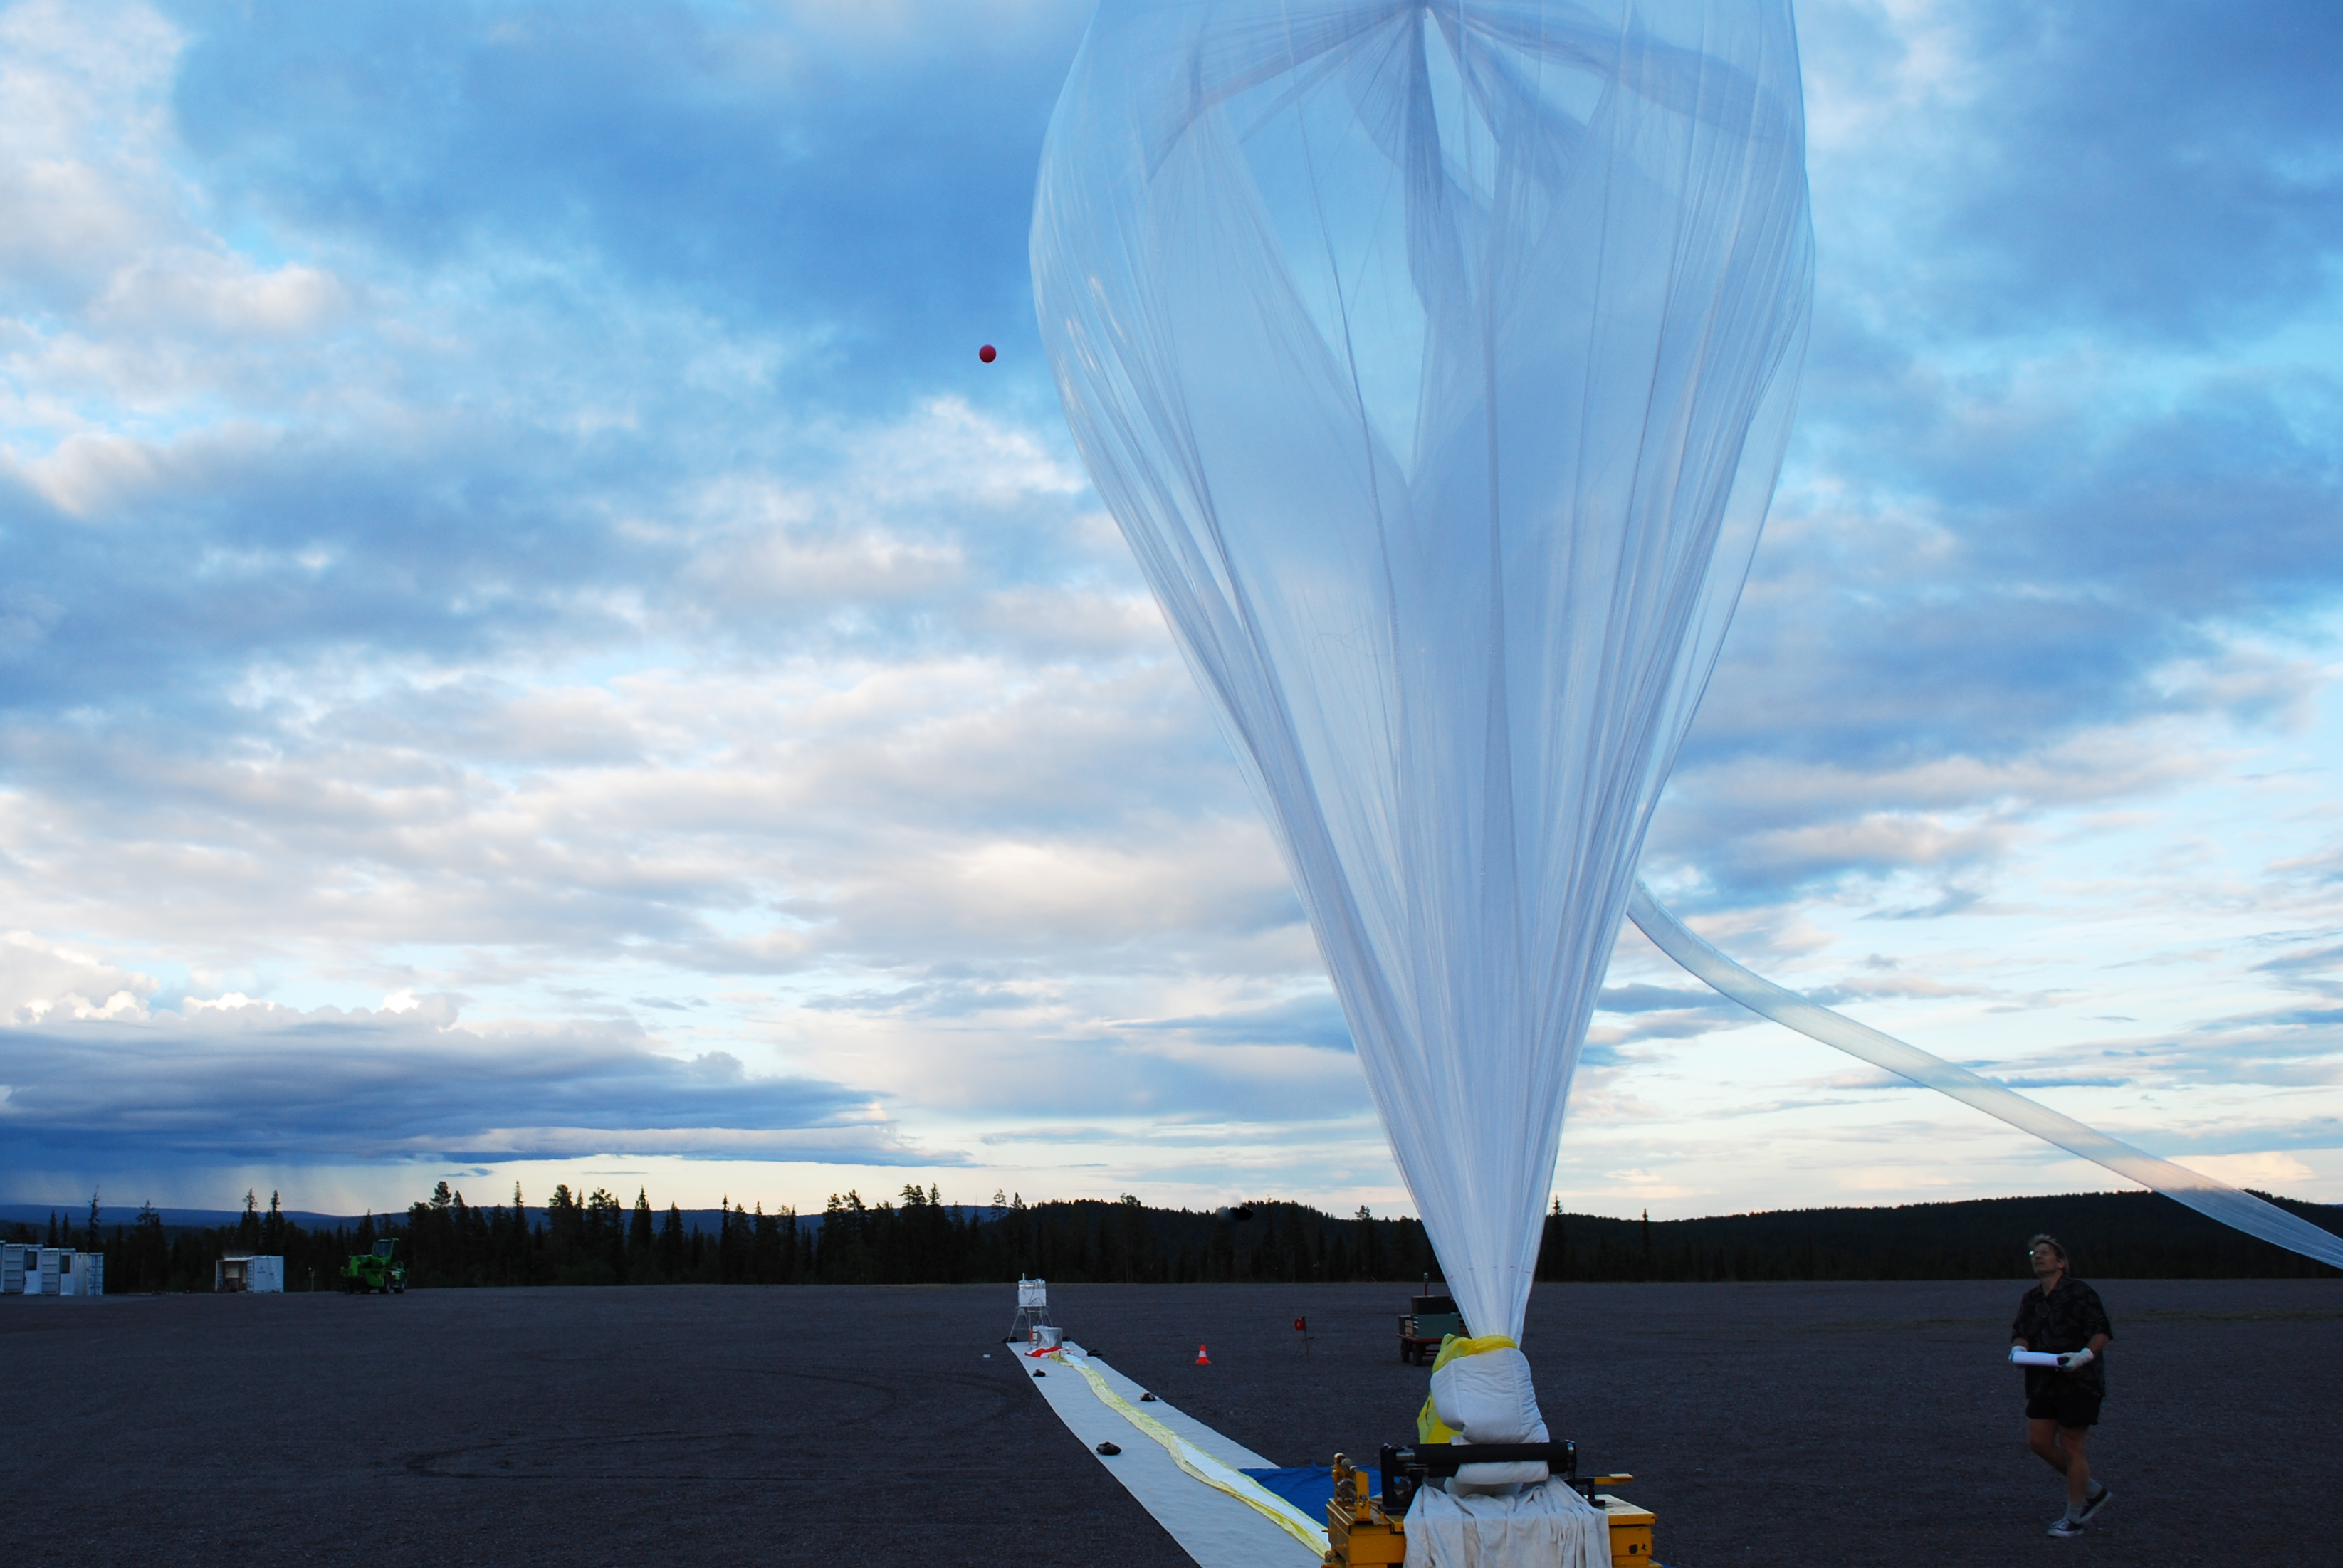

NASA's BARREL Mission in Sweden

The fourth BARREL balloon of this campaign sits on the launch pad shortly before it launched on Aug. 21, 2016. The BARREL team is at Esrange Space Center near Kiruna, Sweden, launching a series of six scientific payloads on miniature scientific balloons. The NASA-funded BARREL – which stands for Balloon Array for Radiation-belt Relativistic Electron Losses – primarily measures X-rays in Earth’s atmosphere near the North and South Poles. These X-rays are produced by electrons raining down into the atmosphere from two giant swaths of radiation that surround Earth, called the Van Allen belts. Learning about the radiation near Earth helps us to better protect our satellites. Several of the BARREL balloons also carry instruments built by undergraduate students to measure the total electron content of Earth’s ionosphere, as well as the low-frequency electromagnetic waves that help to scatter electrons into Earth’s atmosphere. Though about 90 feet in diameter, the BARREL balloons are much smaller than standard football stadium-sized scientific balloons. This is the fourth campaign for the BARREL mission. BARREL is led by Dartmouth College in Hanover, New Hampshire. The undergraduate student instrument team is led by the University of Houston and funded by the Undergraduate Student Instrument Project out of NASA’s Wallops Flight Facility.

Credit: NASA/University of Houston/Michael Greer